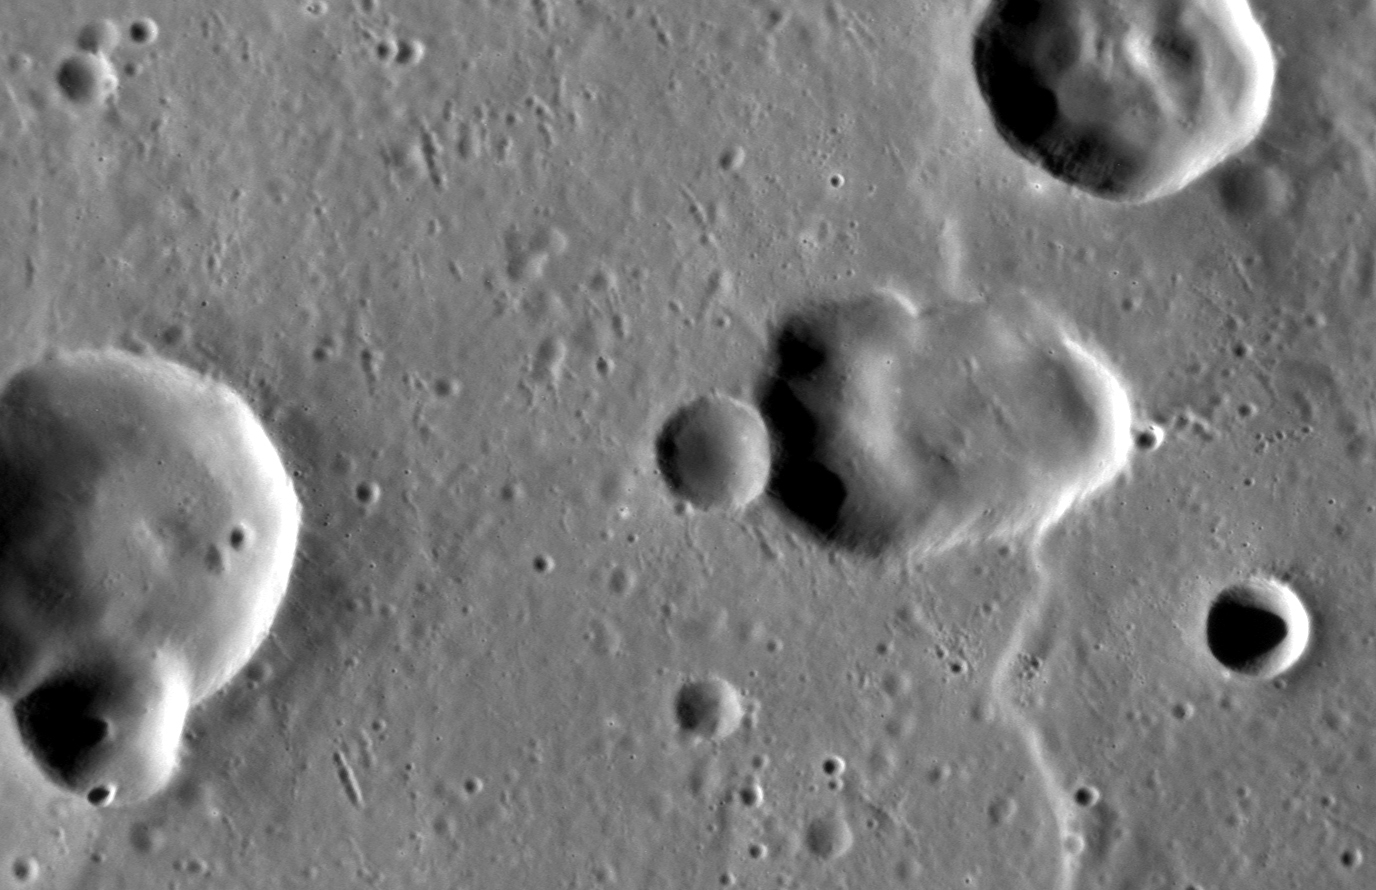

Volcanic Crater?

The Caloris basin contains a complex mix of impact, tectonic, and volcanic features. At center-right, the elongate depression may be a volcanic vent within the basin. This feature highlights the ambiguity that sometimes arises in discerning whether a depression is due to an impact or a volcanic event, as both can leave elongate depressions. One clue that might point to volcanism is the depression’s slightly irregular shape; another is the apparent lack of a rim of impact ejecta that is raised above the baseline level of the surrounding terrain.

This image was acquired as a high-resolution targeted observation. Targeted observations are images of a small area on Mercury’s surface at resolutions much higher than the 200-meter/pixel morphology base map. It is not possible to cover all of Mercury’s surface at this high resolution, but typically several areas of high scientific interest are imaged in this mode each week.

Date acquired: June 30, 2013
Image Mission Elapsed Time (MET): 14936140
Image ID: 4355811
Instrument: Narrow Angle Camera (NAC) of the Mercury Dual Imaging System (MDIS)
Center Latitude: 24.18°
Center Longitude: 148.1° E
Resolution: 48 meters/pixel
Scale: The proposed vent is 17.9 km (11.1 mi.) across
Incidence Angle: 66.0°
Emission Angle: 50.3°
Phase Angle: 115.4°

The MESSENGER spacecraft is the first ever to orbit the planet Mercury, and the spacecraft’s seven scientific instruments and radio science investigation are unraveling the history and evolution of the Solar System’s innermost planet. MESSENGER acquired over 150,000 images and extensive other data sets. MESSENGER is capable of continuing orbital operations until early 2015.

For information regarding the use of images, see the MESSENGER image use policy.

Credit: NASA/Johns Hopkins University Applied Physics Laboratory/Carnegie Institution of Washington